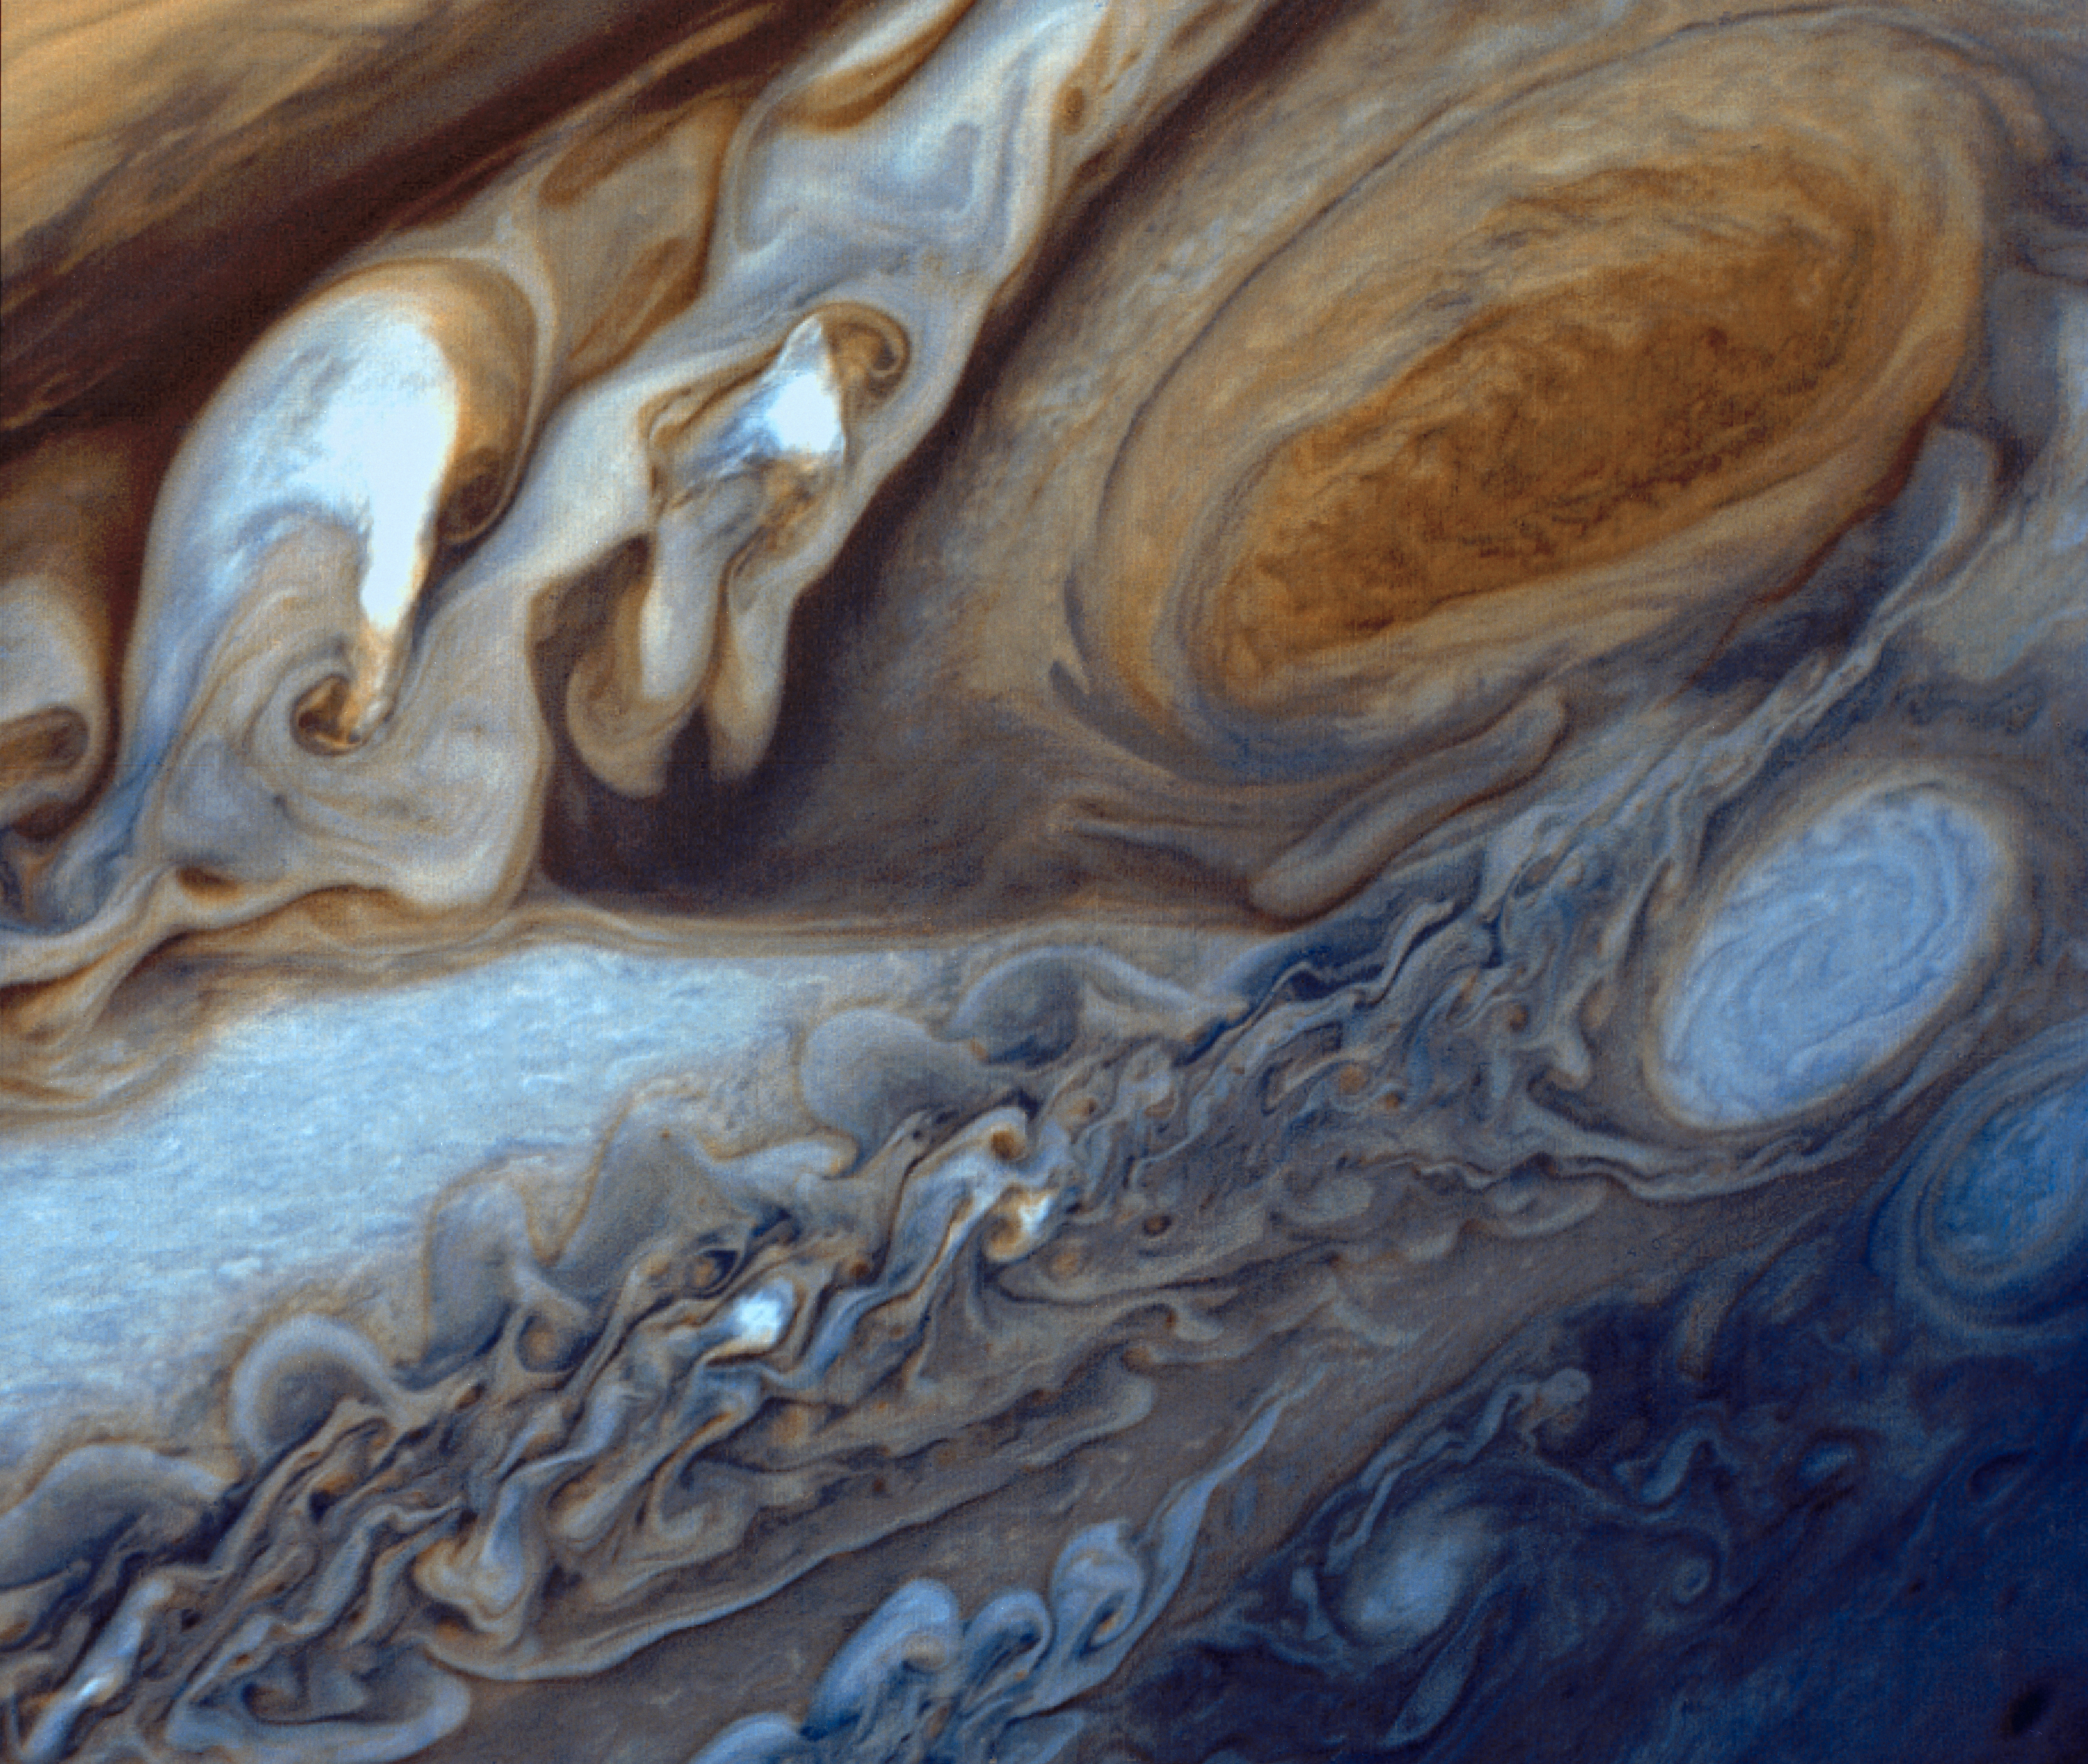

Jupiter’s Great Red Spot

This view of Jupiter was taken by Voyager 1. This image was taken through color filters and recombined to produce the color image. This photo was assembled from three black and white negatives by the Image Processing Lab at Jet Propulsion Laboratory. JPL manages and controls the Voyager project for NASA’s Office of Space Science.

Credit: NASA/JPL